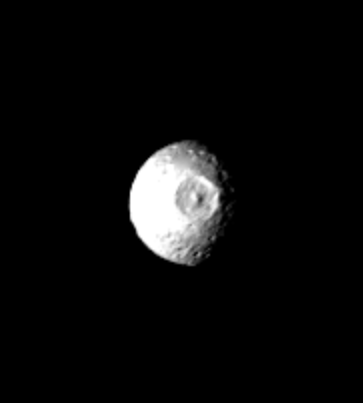

Mimas – Large Impact Structure

This Voyager 1 picture of Mimas shows a large impact structure at 110 W Long., located on that face of the moon which leads Mimas in its orbit. The feature, about 130 kilometers in diameter (80 miles), is more than one-quarter the diameter of the entire moon. This is a particularly interesting feature in view of its large diameter compared with the size of the satellite, and may have the largest crater diameter/satellite diameter ratio in the solar system. The crater has a raised rim and central peak, typical of large impact structures on terrestrial planets. Additional smaller craters, 15-45 kilometers in diameter, can be seen scattered across the surface, particularly along the terminator. This photo was taken on November 12 at 5:05 a.m. PST, from a range of approximately 660,000 kilometers (400,000 miles). Mimas is one of the smaller Saturnian satellites with a low density implying its chief component is ice. The Voyager Project is managed by the Jet Propulsion Laboratory for NASA.

Credit: NASA/JPL